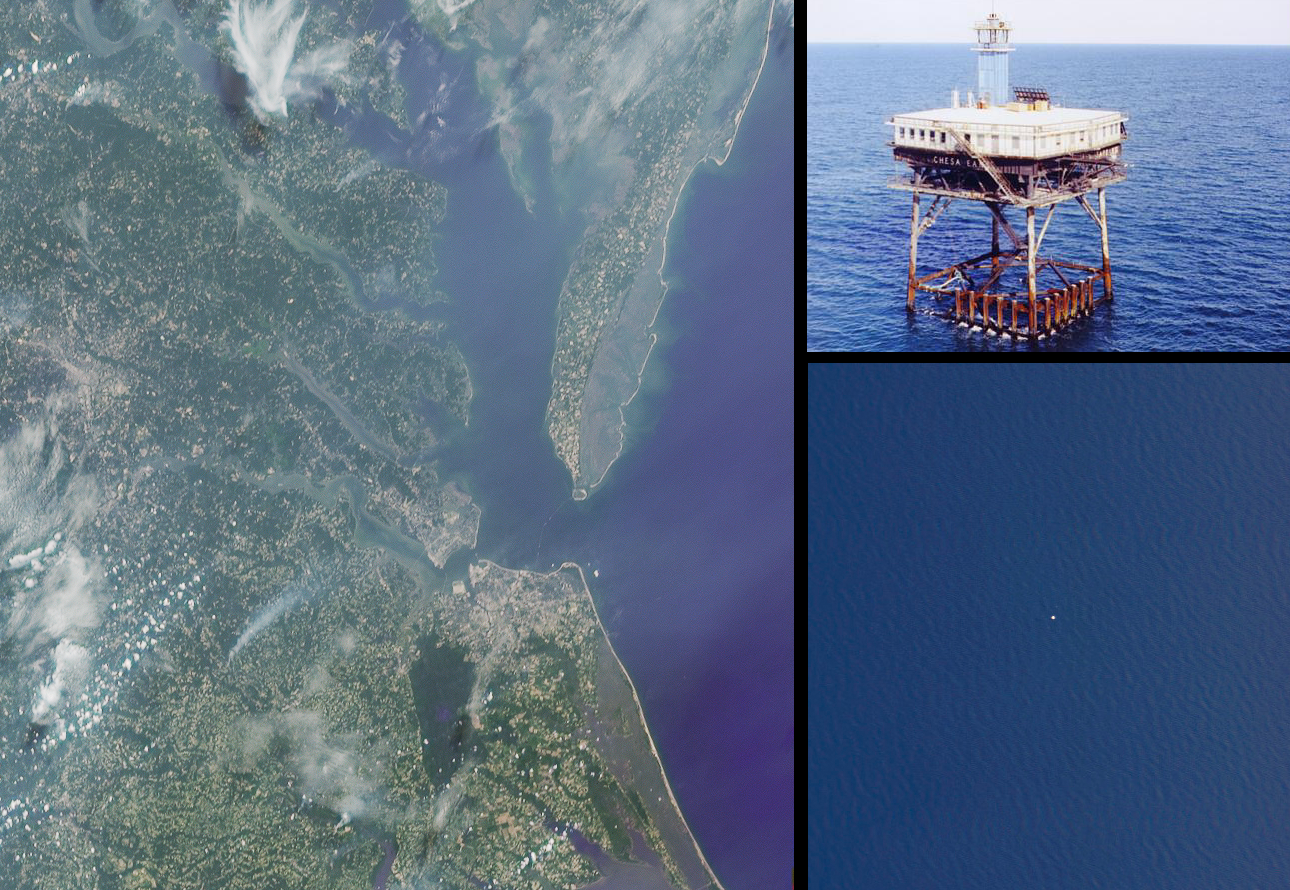

A CLAMS-Eye View of Earth

Scientists representing the new-generation Earth Observing instruments aboard NASA’s Terra satellite gathered at the space agency’s Wallops Island facility to study the atmosphere from multiple perspectives simultaneously. The intensive field campaign, called CLAMS (Chesapeake Lighthouse and Aircraft Measurements for Satellites), is a key step in the effort to better understand, and ultimately to predict, changes in Earth’s climate. CLAMS aimed at measuring pollution and other particles in a volume of air over ocean, and at the same time characterizing the way the dark water surface below reflects sunlight back toward space. The experiments continued through most of July and early August 2001.

Data were collected at the Chesapeake Lighthouse, a platform in the Atlantic Ocean 25 kilometers off the Virginia coast, and by six instrumented aircraft, including NASA’s high-altitude ER-2 rocket plane and the University of Washington’s Convair-580. At the same time, the Multi-angle Imaging SpectroRadiometer (MISR), the MODerate resolution Imaging Spectro Radiometer (MODIS), and the Clouds and the Earth’s Radiant Energy System (CERES) instruments on Terra observed the scene from space.

The satellite instruments have been producing frequent, global, remote-sensing observations of Earth with unprecedented detail since early 2000. The highly coordinated aircraft and lighthouse measurements made during CLAMS provide “ground truth,” allowing the satellite scientists to critically examine and improve their interpretation of the global data.

The left image in this montage is a true-color rendition of the Chesapeake region as seen by the 60-degree backward-viewing MISR camera, near local noon on July 17, 2001 (Terra orbit 8407). The above-water portions of the Chesapeake Bay Bridge-Tunnel, which connects Cape Charles and Norfolk, Virginia, are faintly visible to the right of image center. The Chesapeake Lighthouse is located in the Atlantic Ocean, due east of Cape Henry at the southern end of Chesapeake Bay, though it is not visible at the MISR resolution. The lower right image is a downward-looking (nadir) view of a 4-kilometer wide patch of ocean obtained near local noon on July 17 by the AirMISR instrument (an aircraft version of the satellite MISR) that flies at an altitude of 20 kilometers aboard the ER-2. The spatial resolution of the AirMISR image is about 35 times finer than that of the simultaneous MISR view; the sea-surface texture is faintly visible across the AirMISR scene, and the Chesapeake Lighthouse itself shows up as a small white patch near the center of the image. The upper right image was taken from a helicopter, as it approached the Lighthouse from the north side.

For more about CLAMS, look here.

MISR was built and is managed by NASA’s Jet Propulsion Laboratory, Pasadena, CA, for NASA’s Office of Earth Science, Washington, DC. The Terra satellite is managed by NASA’s Goddard Space Flight Center, Greenbelt, MD. JPL is a division of the California Institute of Technology.

Credit: NASA/GSFC/LaRC/JPL, MISR and AirMISR Teams.